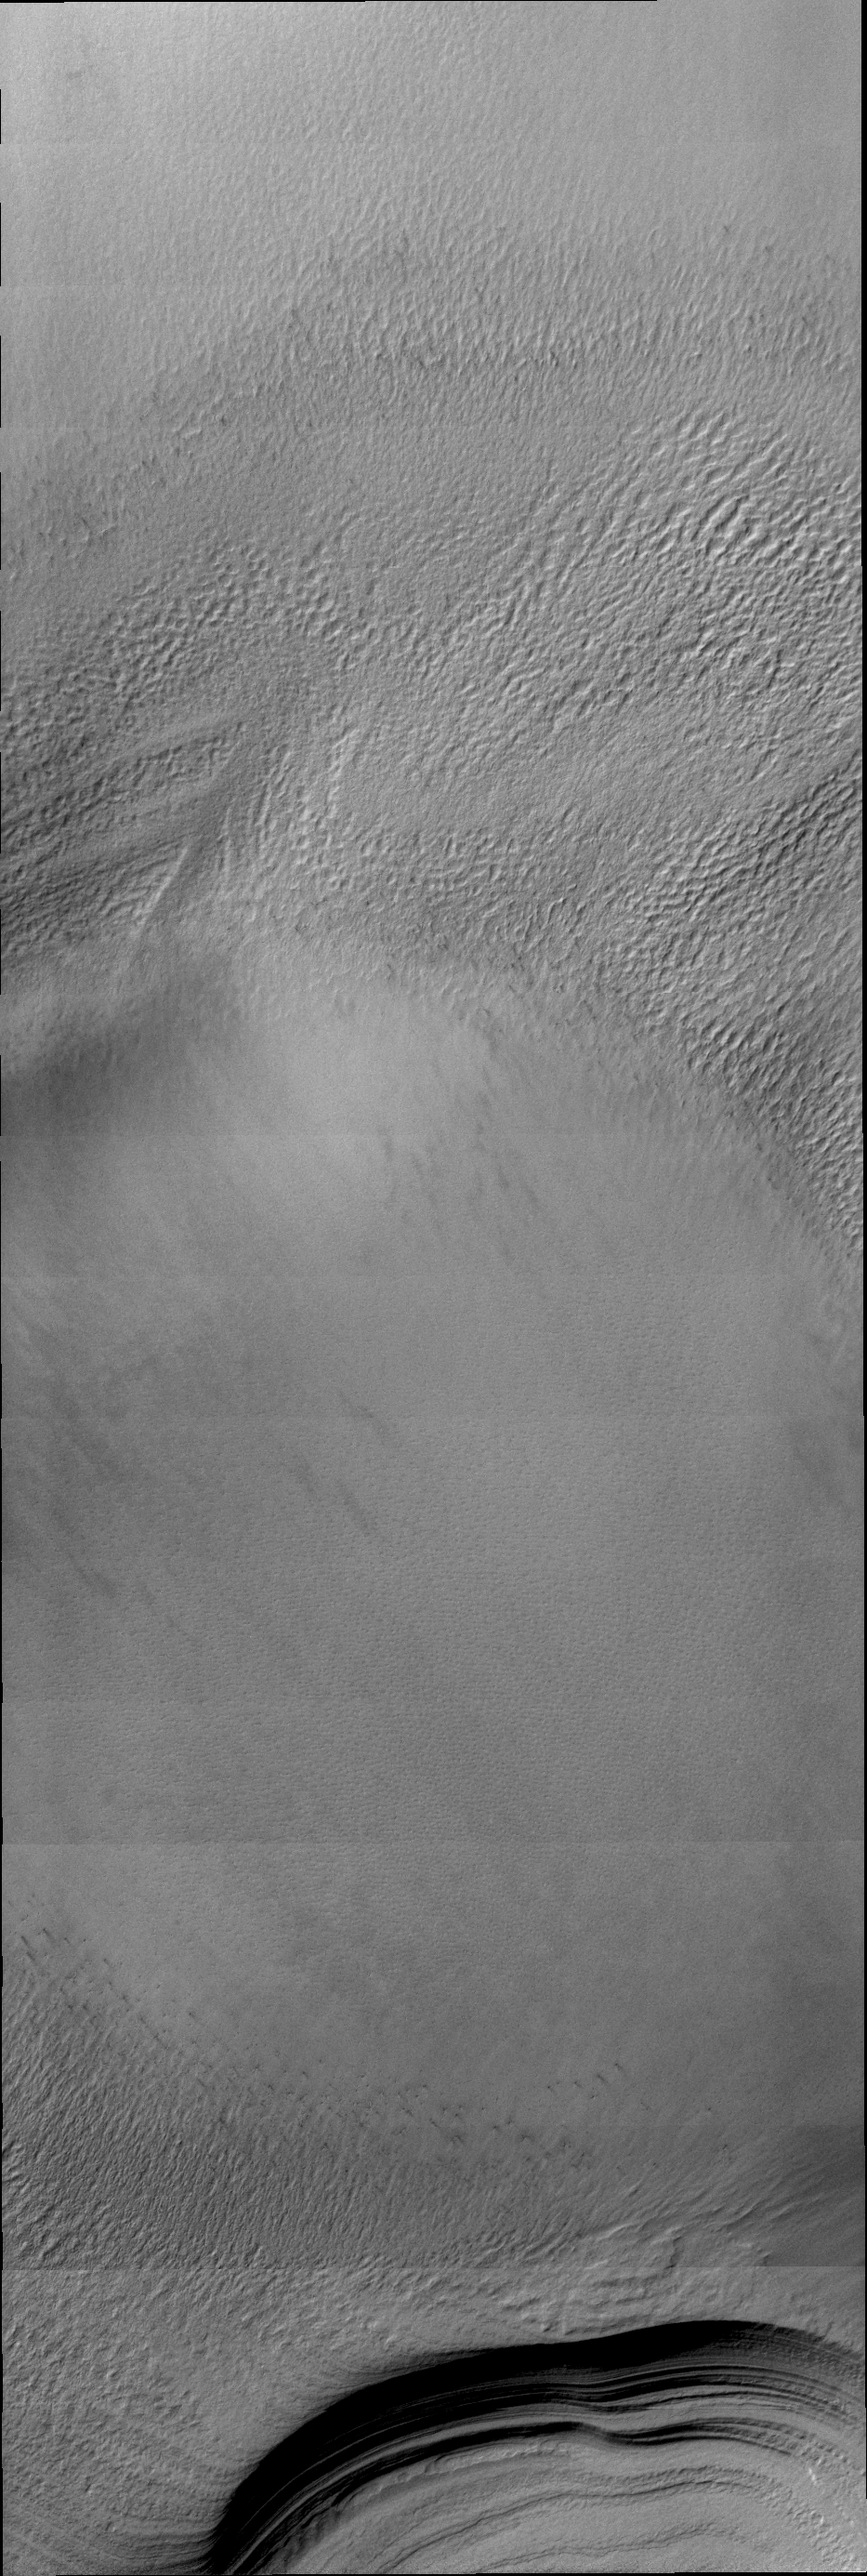

South Polar Layers

Different lighting can hide or reveal different features on the surface of Mars. In today’s VIS image, the lighting was perfect to reveal the details of the layering of the south polar cap.

Credit: NASA/JPL/ASU